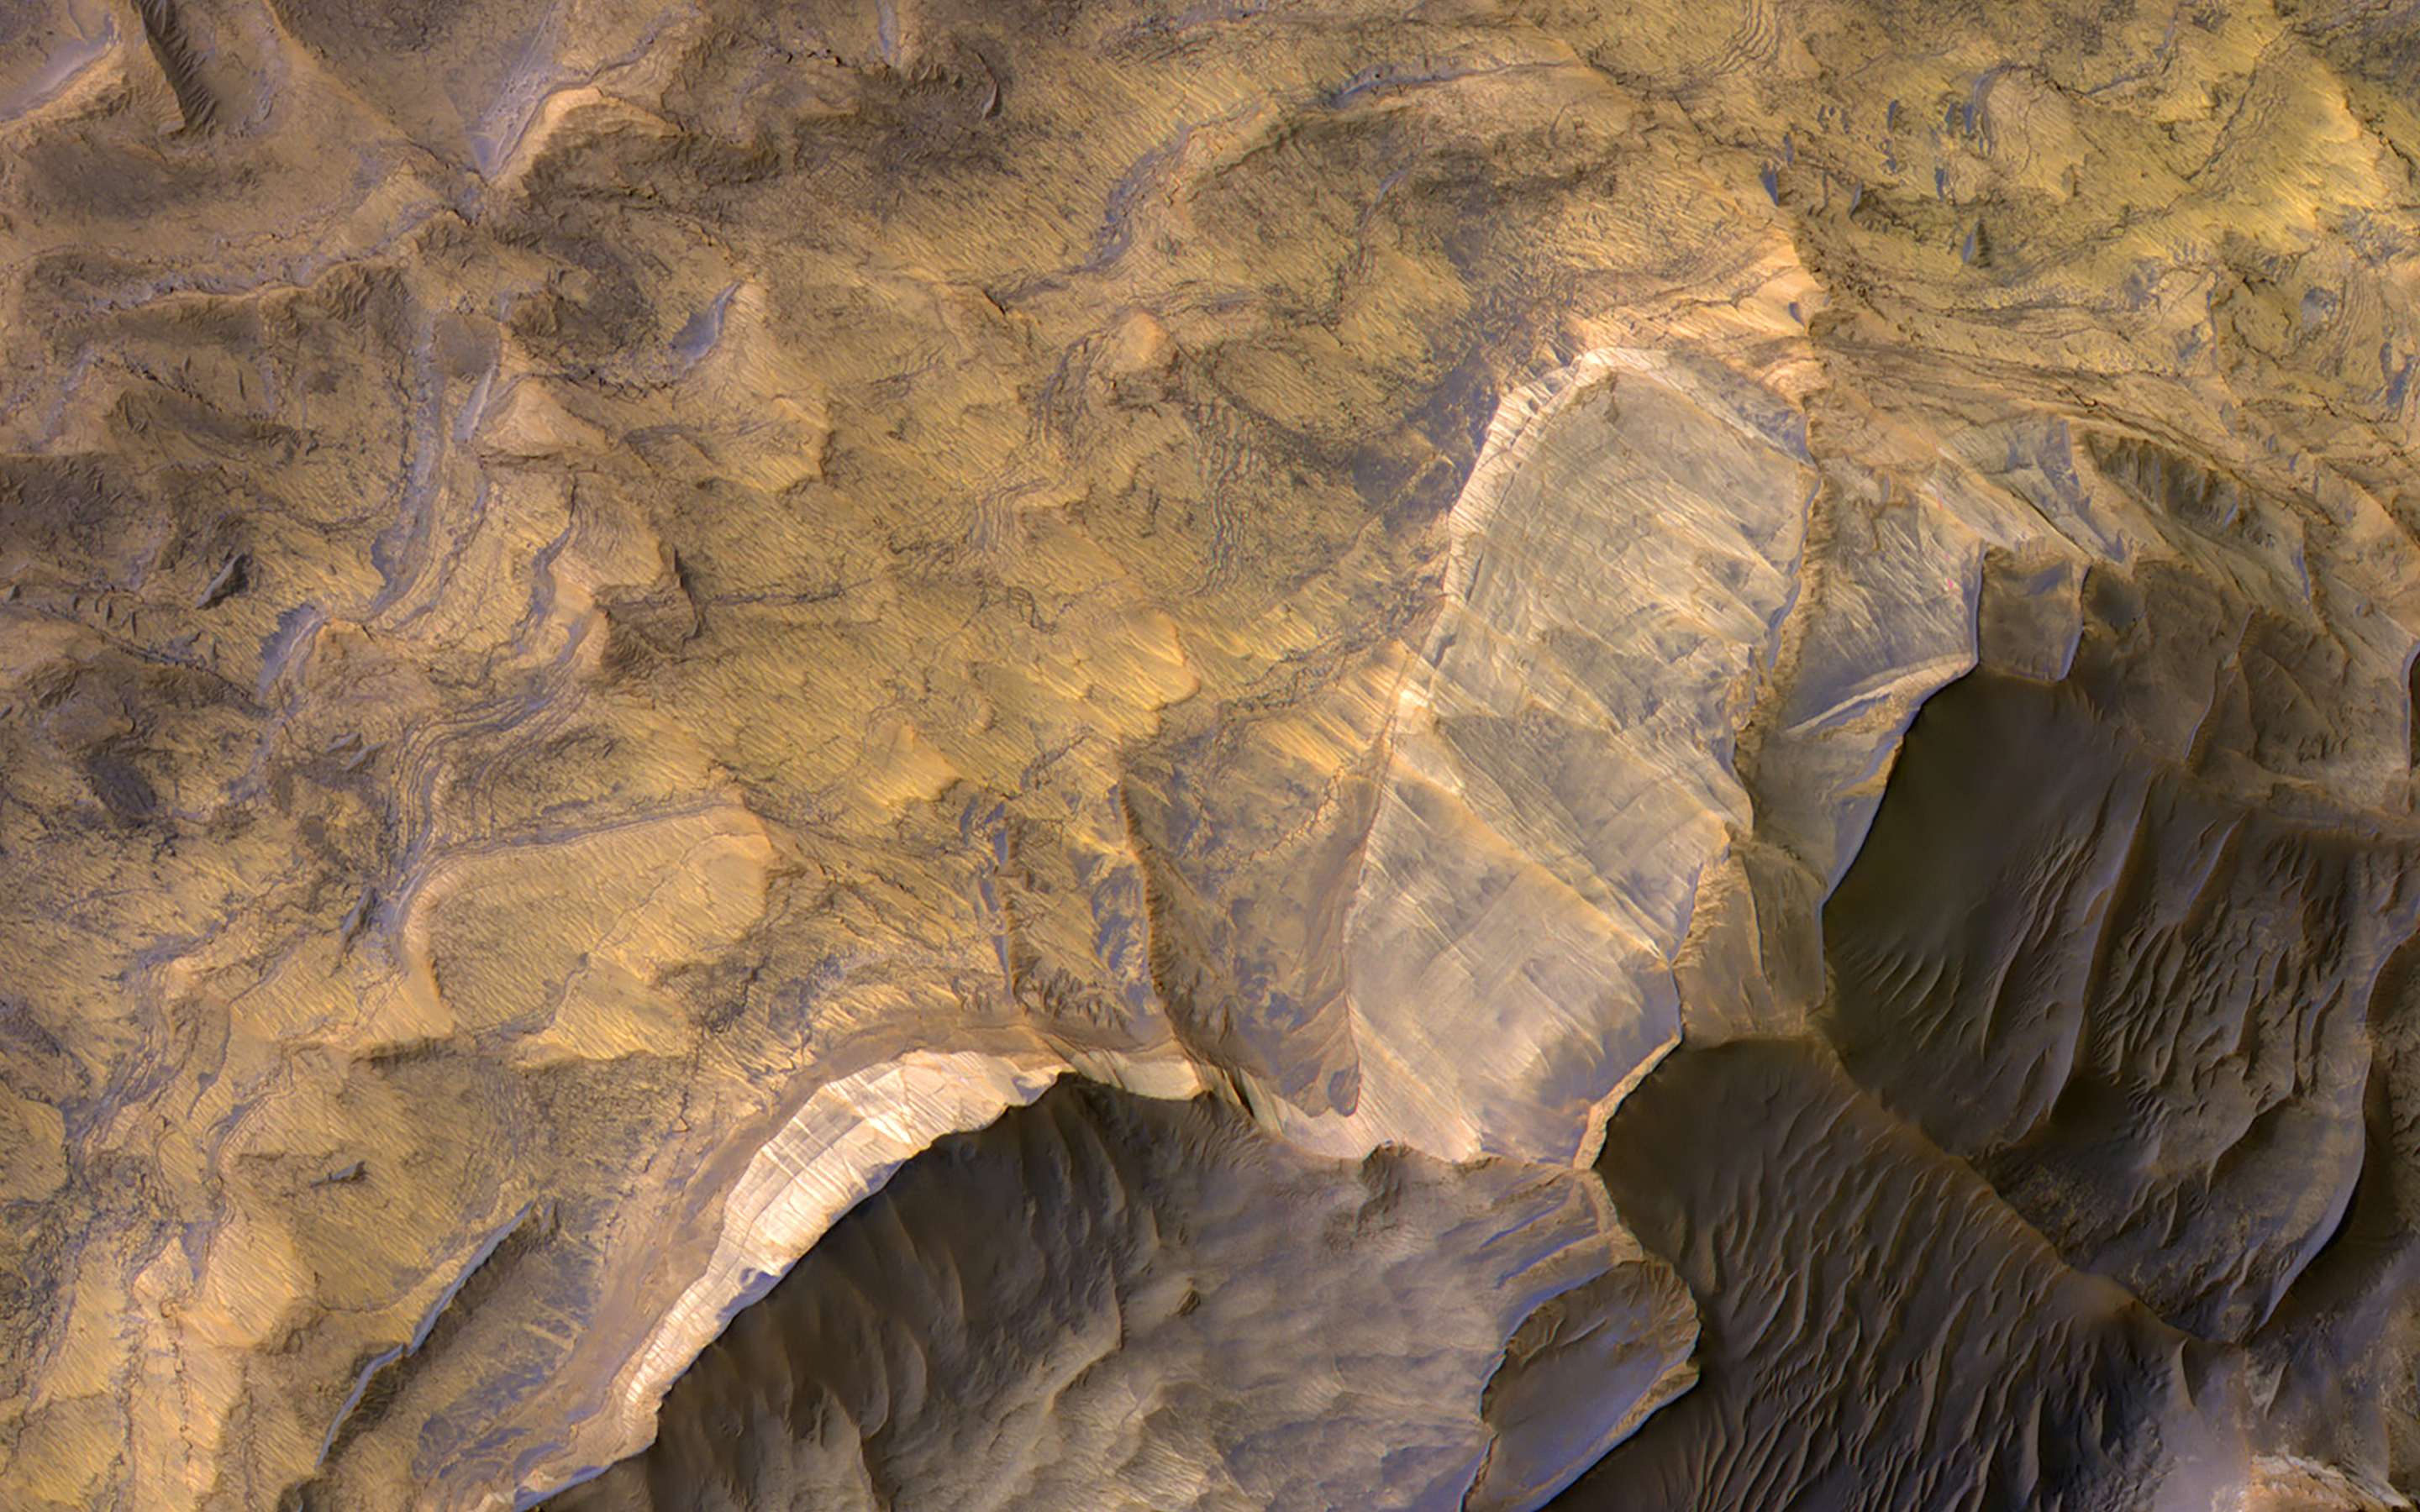

Sandstone in West Candor Chasma

Candor Chasma in central Valles Marineris is filled with light-toned layered deposits thought to be sandstones, perhaps formed in an ancient wet and potentially habitable environment.

The CRISM instrument on MRO has acquired thousands high-resolution spectral images across Mars, often with simultaneous coverage by HiRISE, but sometimes, for a variety of reasons, without HiRISE coverage. We are now trying to complete coordinated coverage over such locations, to enable geologic interpretations based on both the compositional information of CRISM and the high-resolution imaging of HiRISE.

The map is projected here at a scale of 50 centimeters (19.7 inches) per pixel. (The original image scale is 52.5 centimeters [20.7 inches] per pixel [with 2 x 2 binning]; objects on the order of 157 centimeters [61.8 inches] across are resolved.) North is up.

The University of Arizona, in Tucson, operates HiRISE, which was built by Ball Aerospace & Technologies Corp., in Boulder, Colorado. NASA’s Jet Propulsion Laboratory, a division of Caltech in Pasadena, California, manages the Mars Reconnaissance Orbiter Project for NASA’s Science Mission Directorate, Washington.

Credit: NASA/JPL-Caltech/University of Arizona